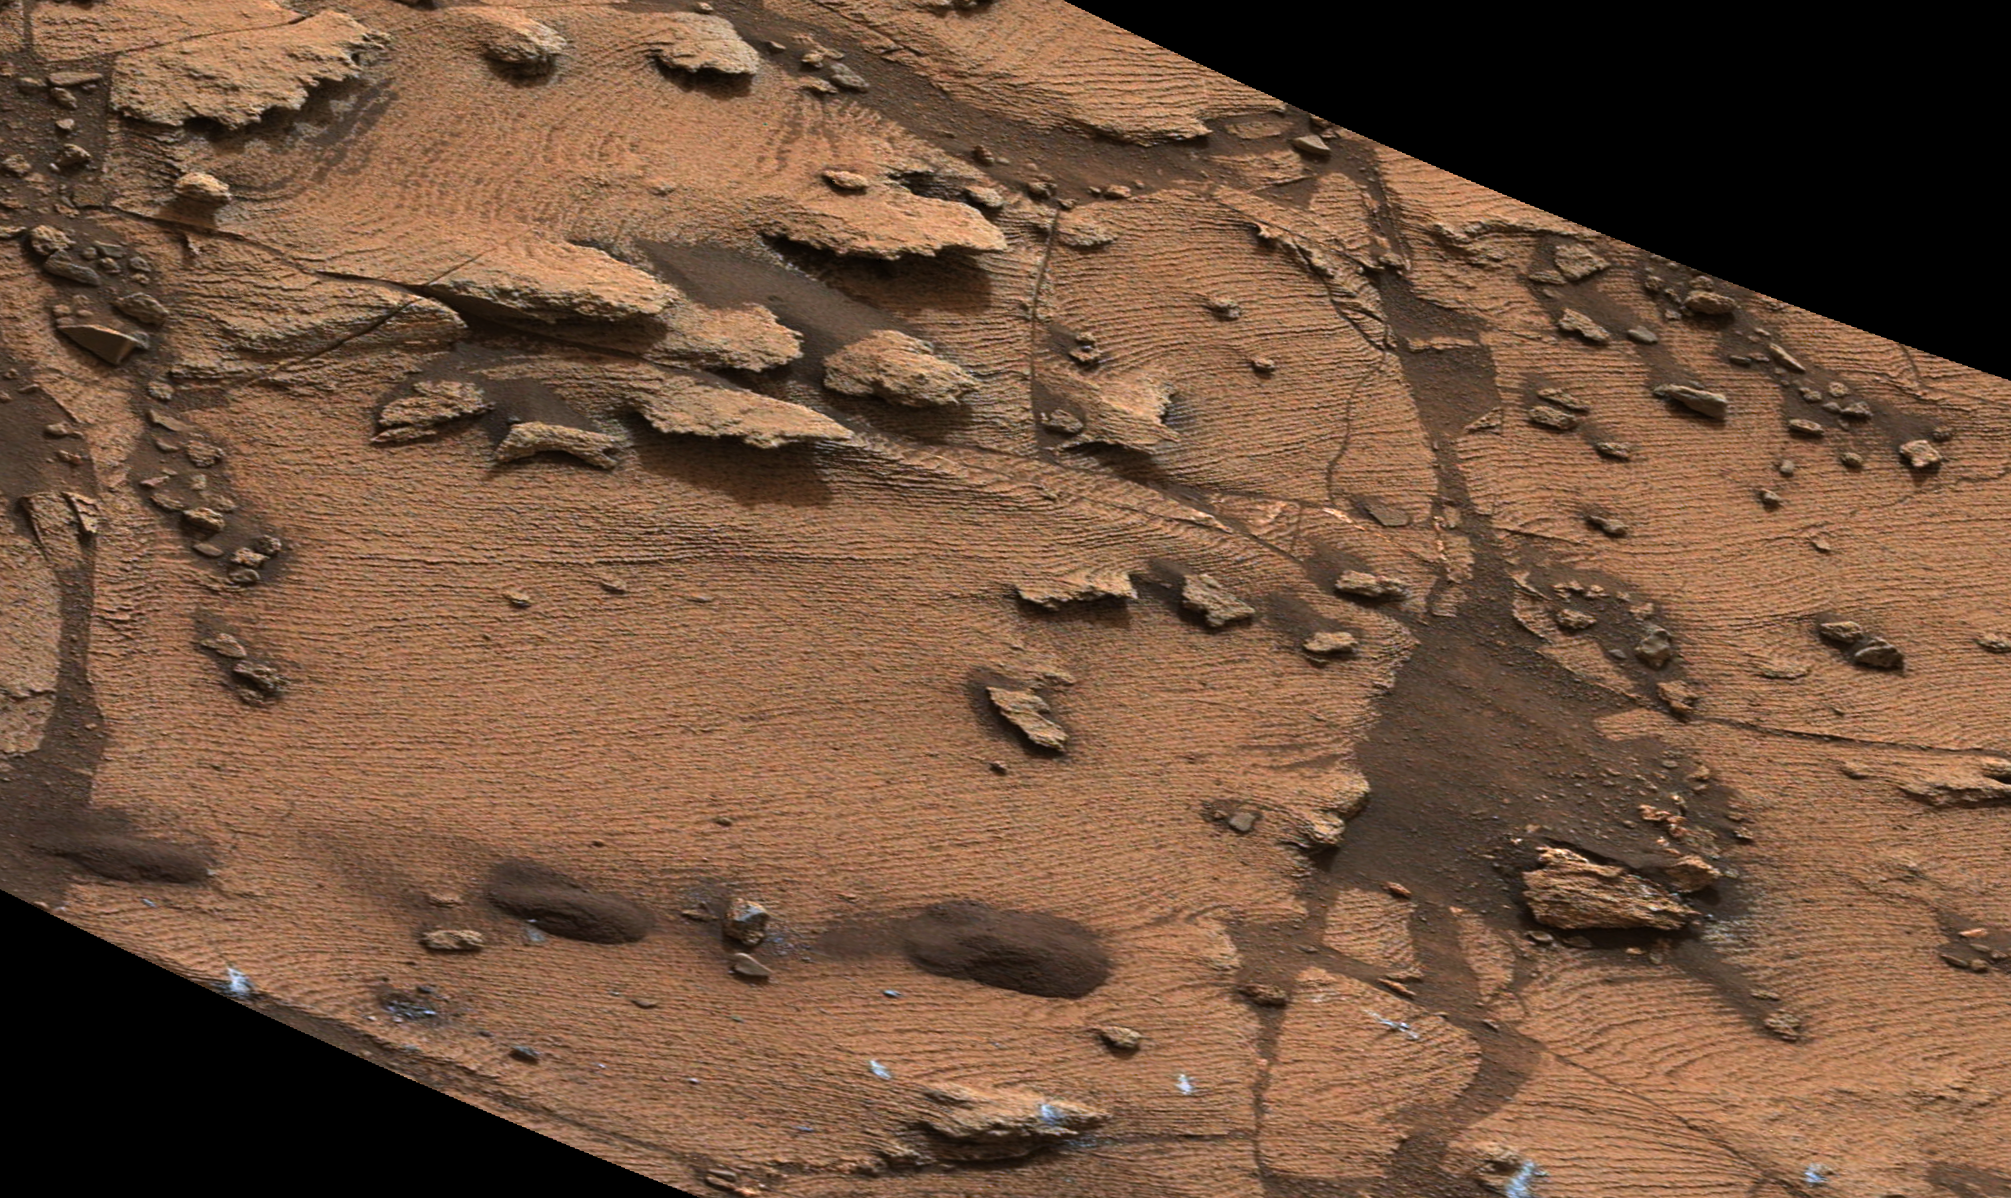

Thin-Laminated Rock in ‘Pahrump Hills’ Outcrop

Figure 1

This image shows an example of a thin-laminated, evenly stratified rock type that occurs in the “Pahrump Hills” outcrop at the base of Mount Sharp on Mars. The Mast Camera (Mastcam) on NASA’s Curiosity Mars rover acquired this view during the 792nd Martian day, or sol, of the rover’s work on Mars (Oct. 28, 2014). The area of rock surface shown is about 3 feet (1 meter) across.

This rock type underlies a more thickly laminated, even-bedded rock type seen in PIA19074. The thinner scale of sedimentation suggests deposition farther from a source of delta-building sediment, possibly in deeper lake water, so that sedimentation events formed thinner laminations. The light color of the outcrop reflects a layer of dust.

The color has been approximately white-balanced to resemble how the scene would appear under daytime lighting conditions on Earth. Figure 1 is a cropped version with a superimposed scale bar of 10 centimeters (about 4 inches).

The image was taken with Mastcam’s left-eye camera partway through a drive on that sol between the “Alexander Hills” and “Chinle” target areas. The locations of Alexander Hills and Chinle within the Pahrump Hills outcrop at the base of Mount Sharp are indicated on an earlier Mastcam view at PIA19039.

NASA’s Jet Propulsion Laboratory, a division of the California Institute of Technology, Pasadena, manages the Mars Science Laboratory Project for NASA’s Science Mission Directorate, Washington. JPL designed and built the project’s Curiosity rover. Malin Space Science Systems, San Diego, built and operates the rover’s Mastcam.

Credit: NASA/JPL-Caltech/MSSS